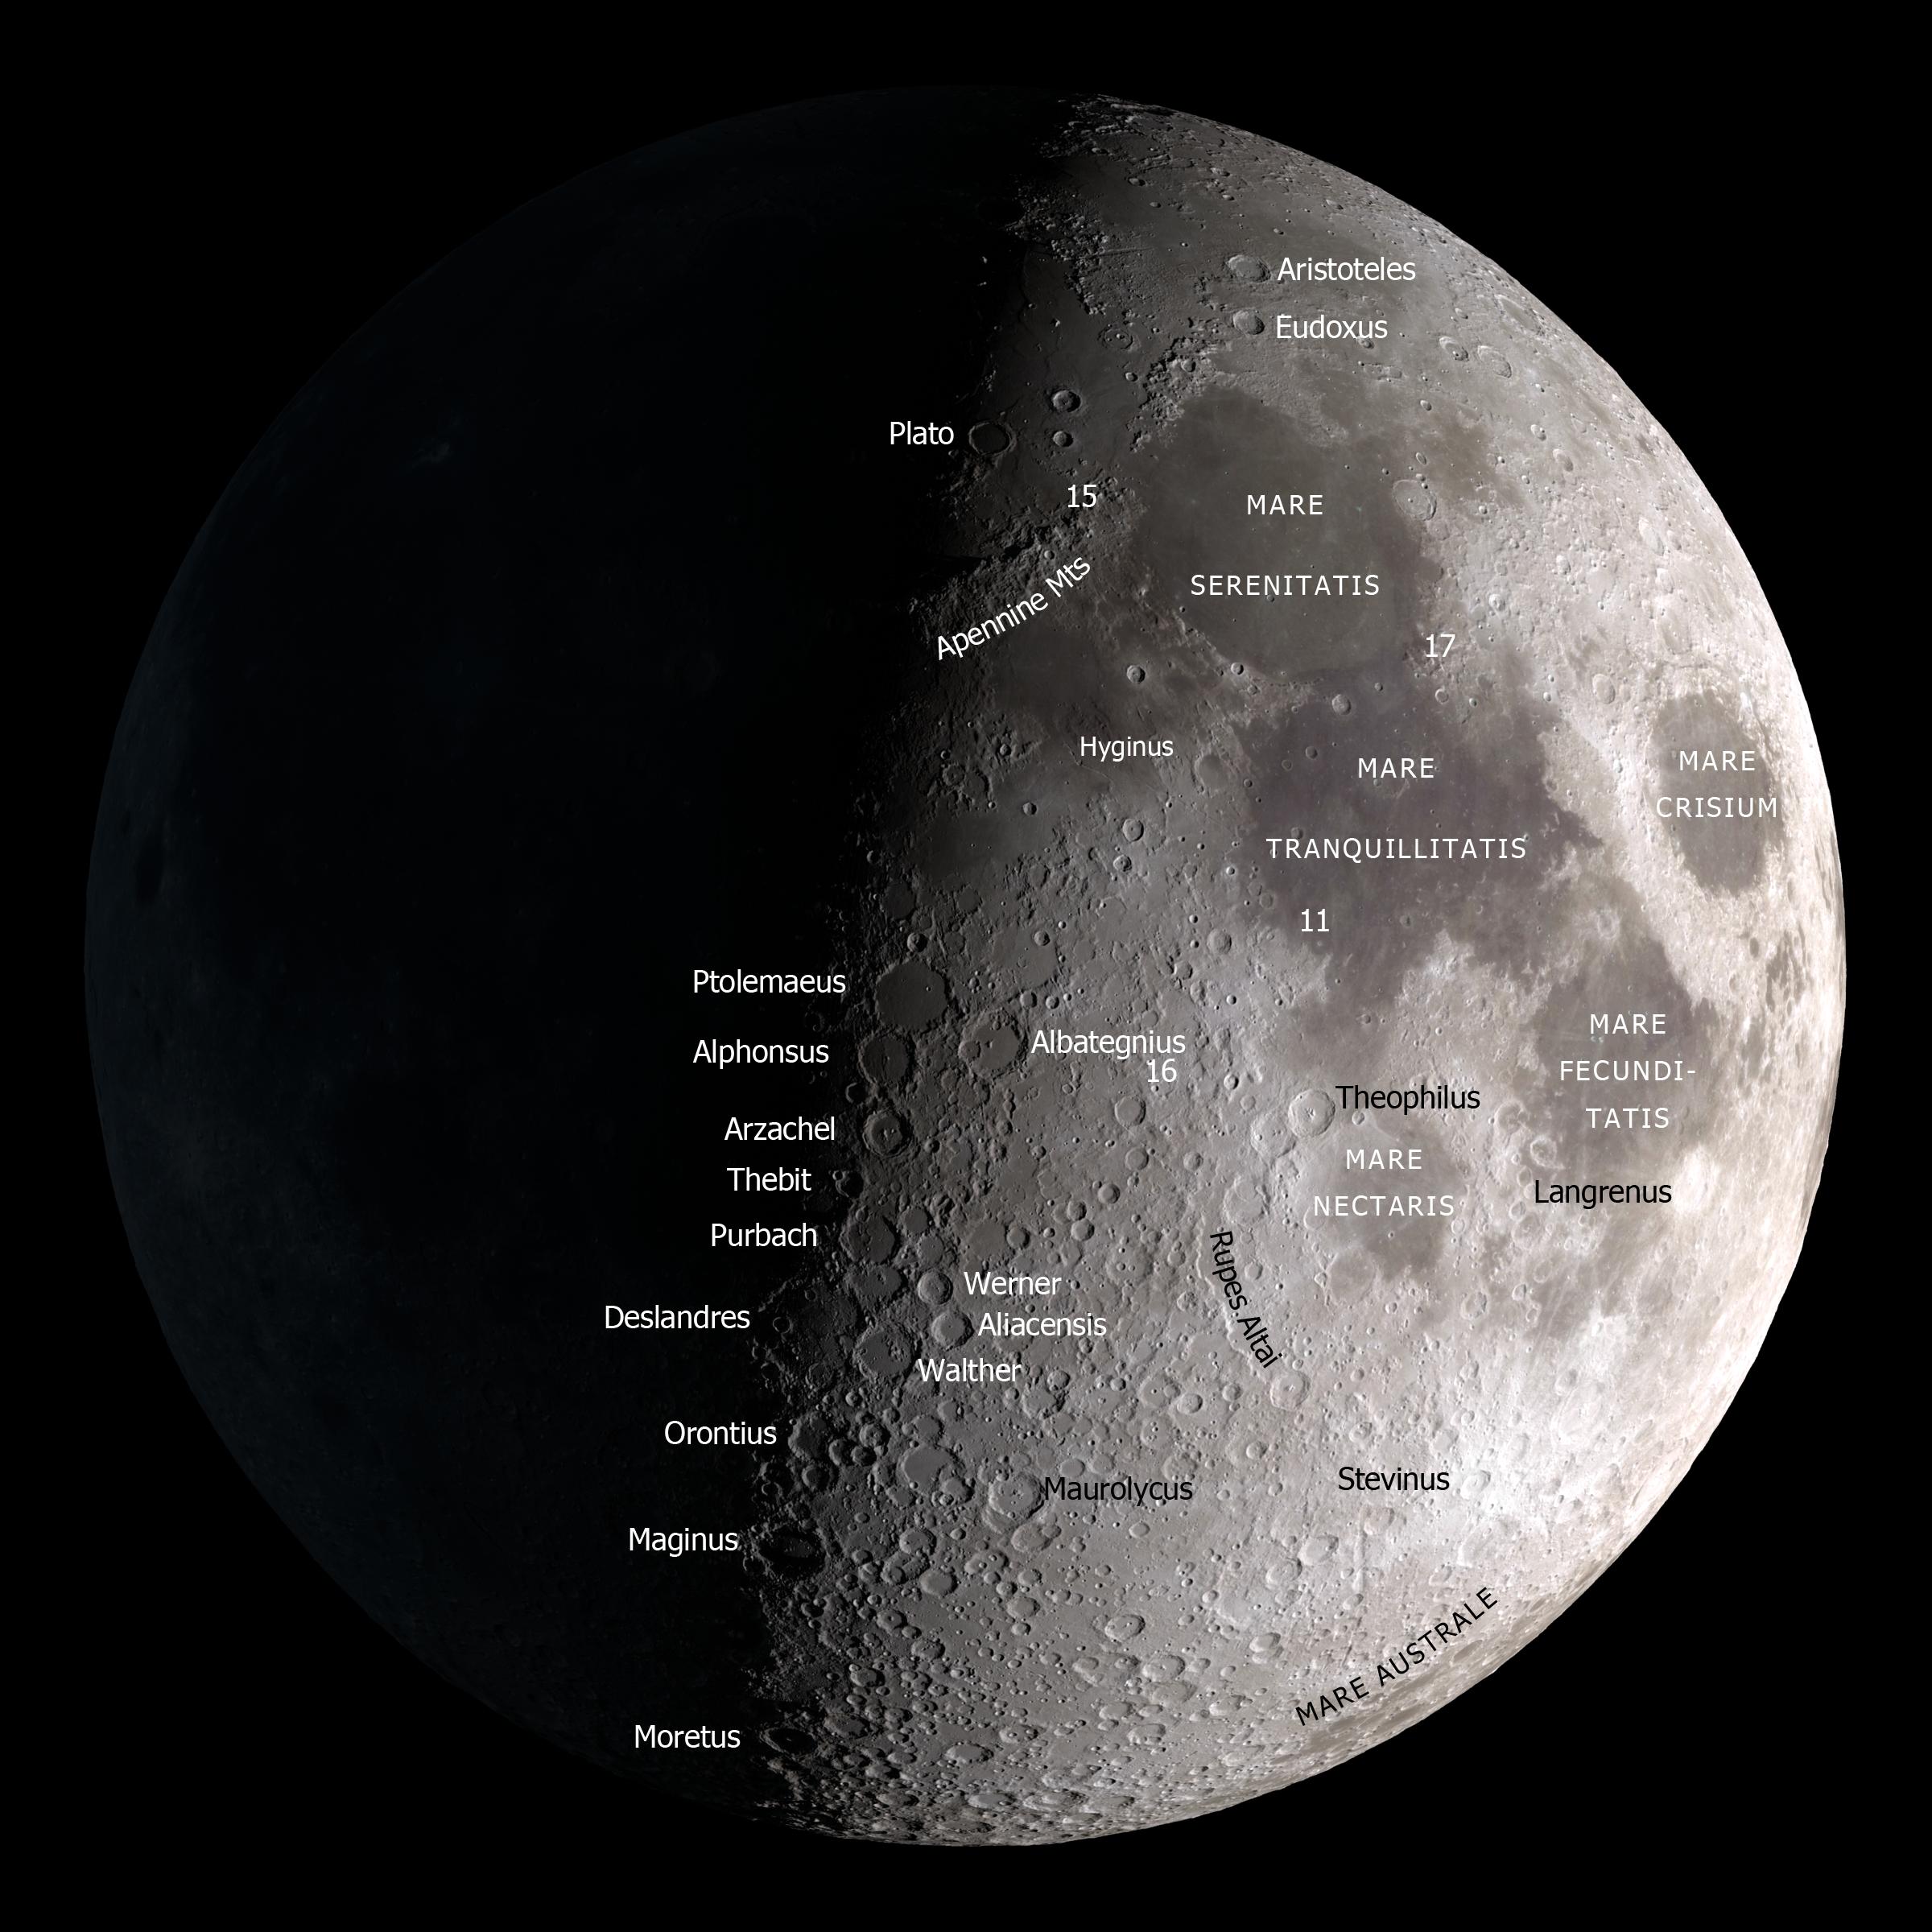

Moon Map

A map of the Moon on a black background for October 12, 2013 at 12:00 UT. Labeled features include maria, craters, a mountain range, a scarp, a rille, and four Apollo landing sites.

Credit: NASA's Goddard Space Flight Center Scientific Visualization Studio